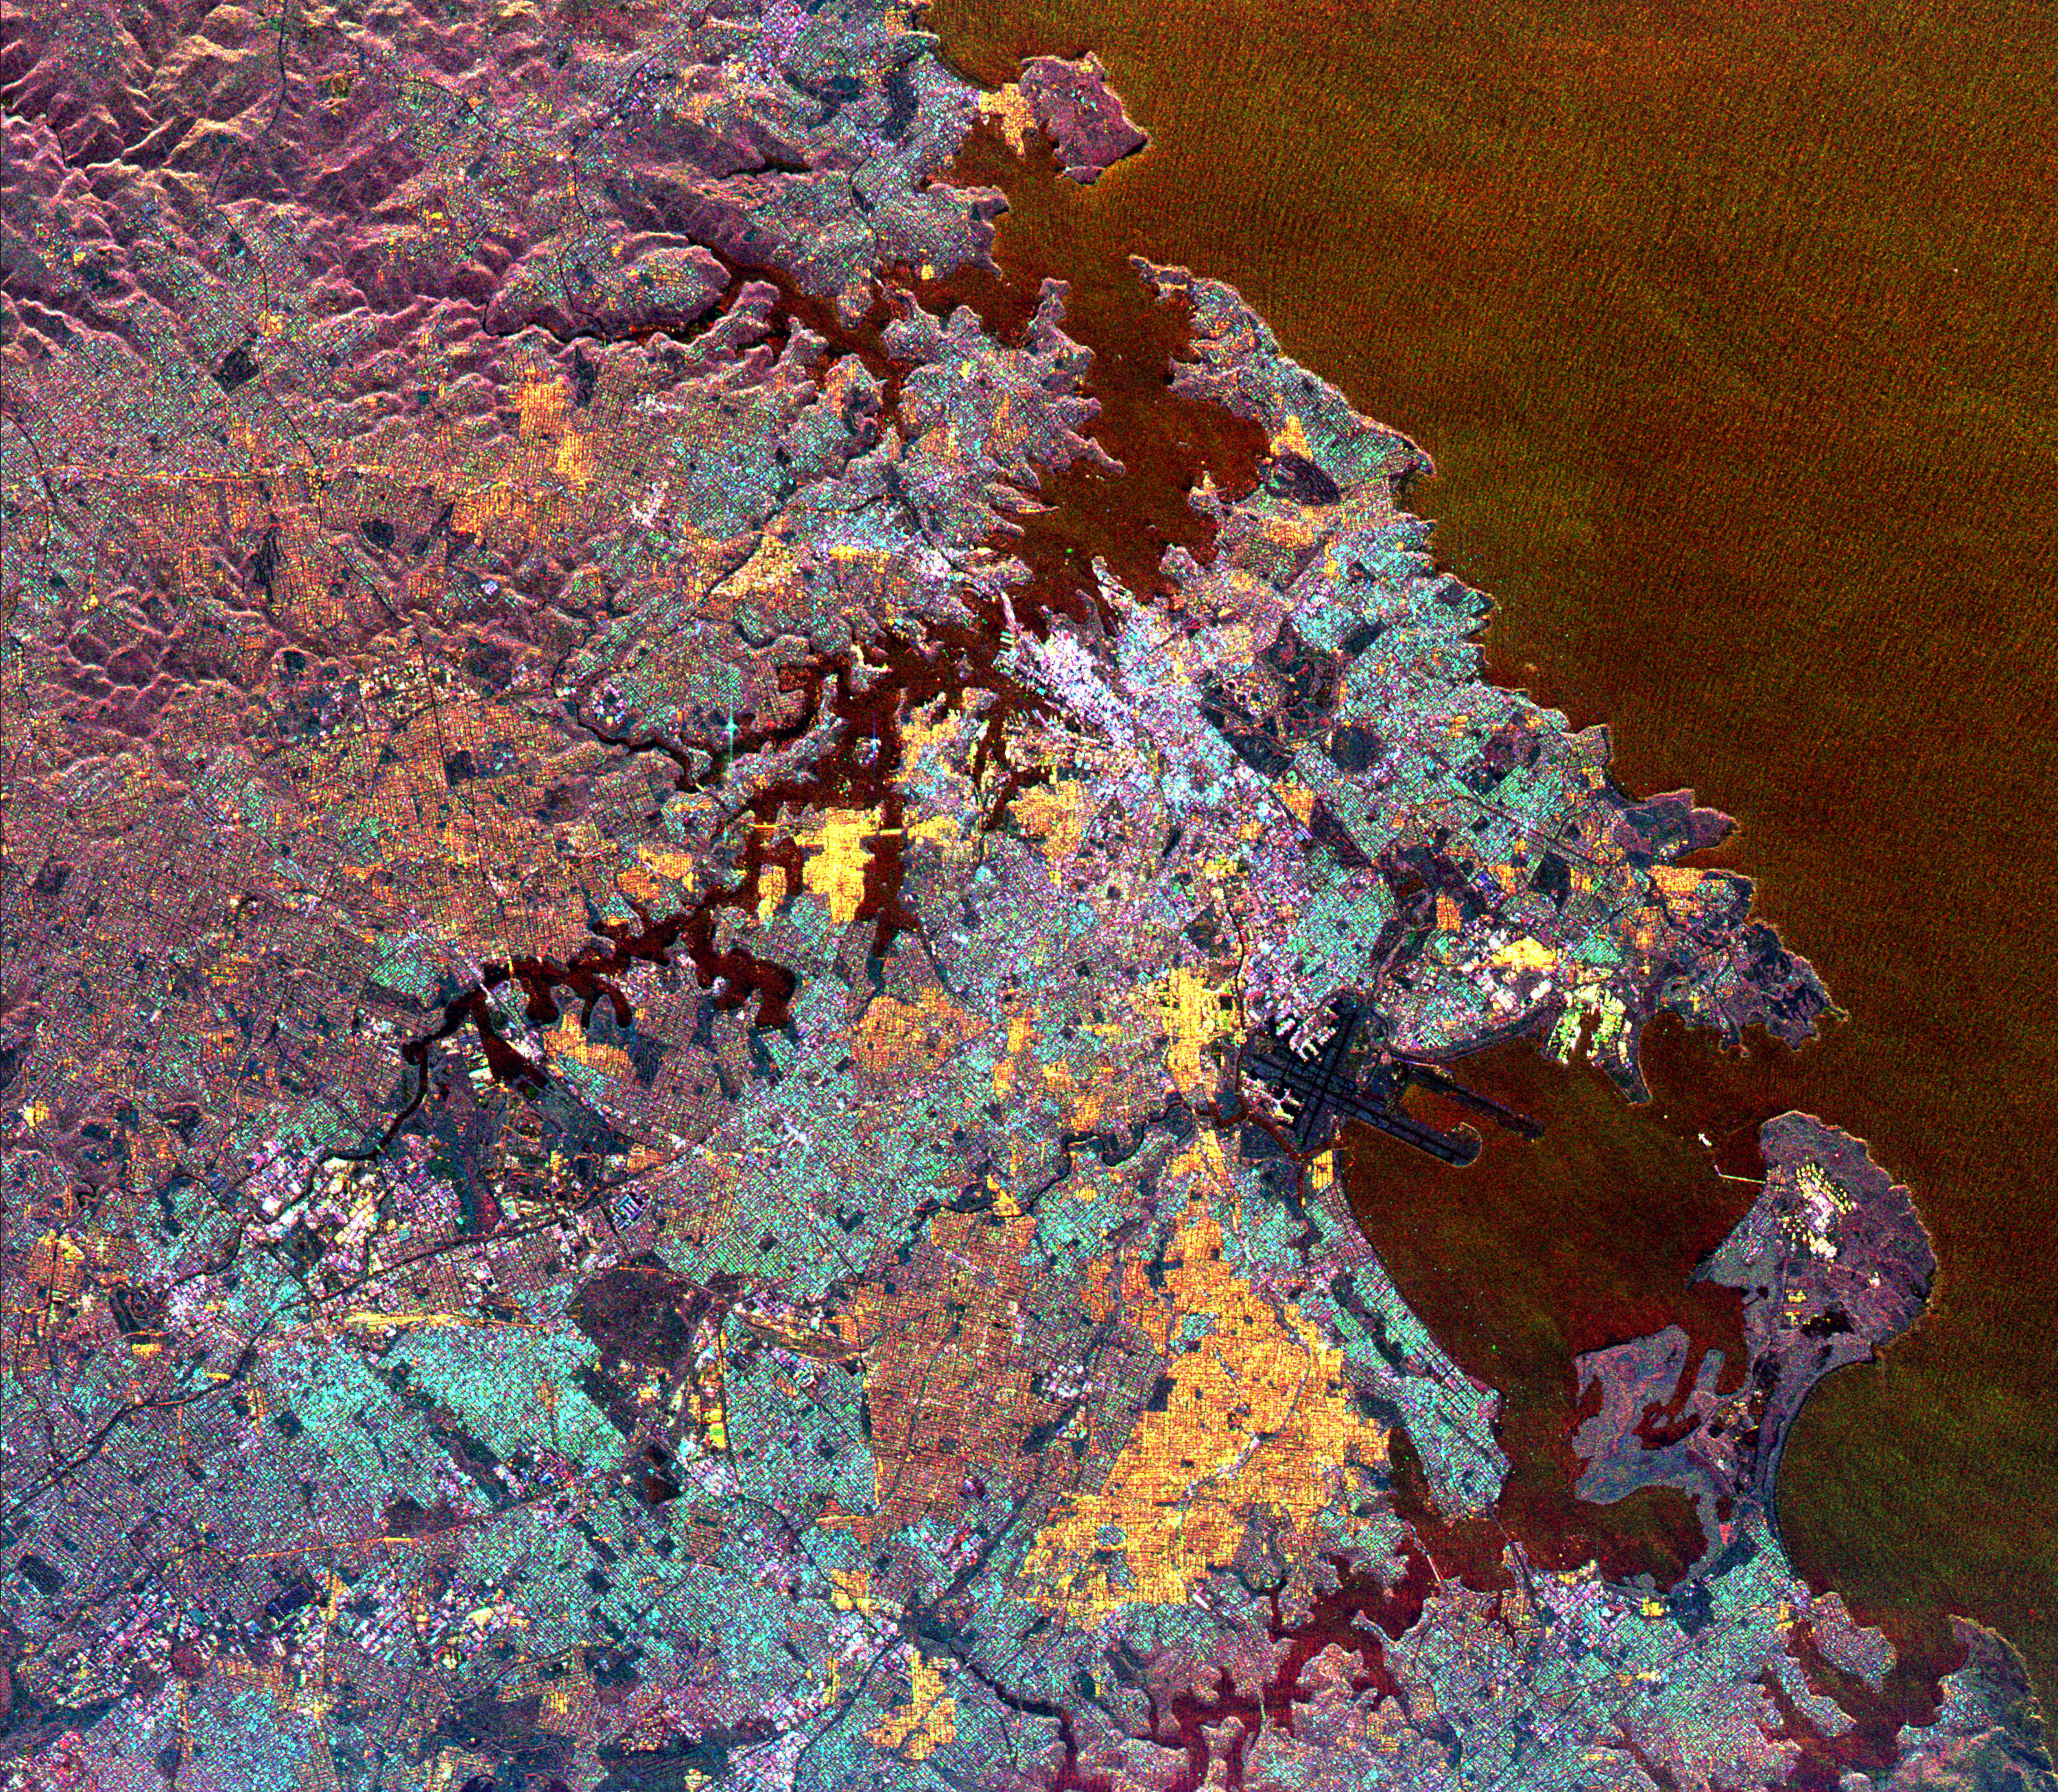

Space Radar Image of Sydney, Australia

This spaceborne radar image is dominated by the metropolitan area of Australia’s largest city, Sydney. Sydney Harbour, with numerous coves and inlets, is seen in the upper center of the image, and the roughly circular Botany Bay is shown in the lower right. The downtown business district of Sydney appears as a bright white area just above the center of the image. The Sydney Harbour Bridge is a white line adjacent to the downtown district. The well-known Sydney Opera House is the small, white dot to the right of the bridge. Urban areas appear yellow, blue and brown. The purple areas are undeveloped areas and park lands. Manly, the famous surfing beach, is shown in yellow at the top center of the image. Runways from the Sydney Airport are the dark features that extend into Botany Bay in the lower right. Botany Bay is the site where Captain James Cook first landed his ship, Endeavour, in 1770. The image was acquired by the Spaceborne Imaging Radar-C/X-band Synthetic Aperture Radar (SIR-C/X-SAR) on April 20, 1994, onboard the space shuttle Endeavour. The area shown is 33 kilometers by 38kilometers (20 miles by 23 miles) and is centered at 33.9 degrees south latitude, 151.2 degrees east longitude. North is toward the upper left. The colors are assigned to different radar frequenciesand polarizations as follows: red is L-band, vertically transmittedand horizontally received; green is C-band, vertically transmitted and horizontally received; and blue is C-band, vertically transmittedand received. SIR-C/X-SAR, a joint mission of the German, Italianand United States space agencies, is part of NASA’s Mission to Planet Earth.

Credit: NASA/JPL